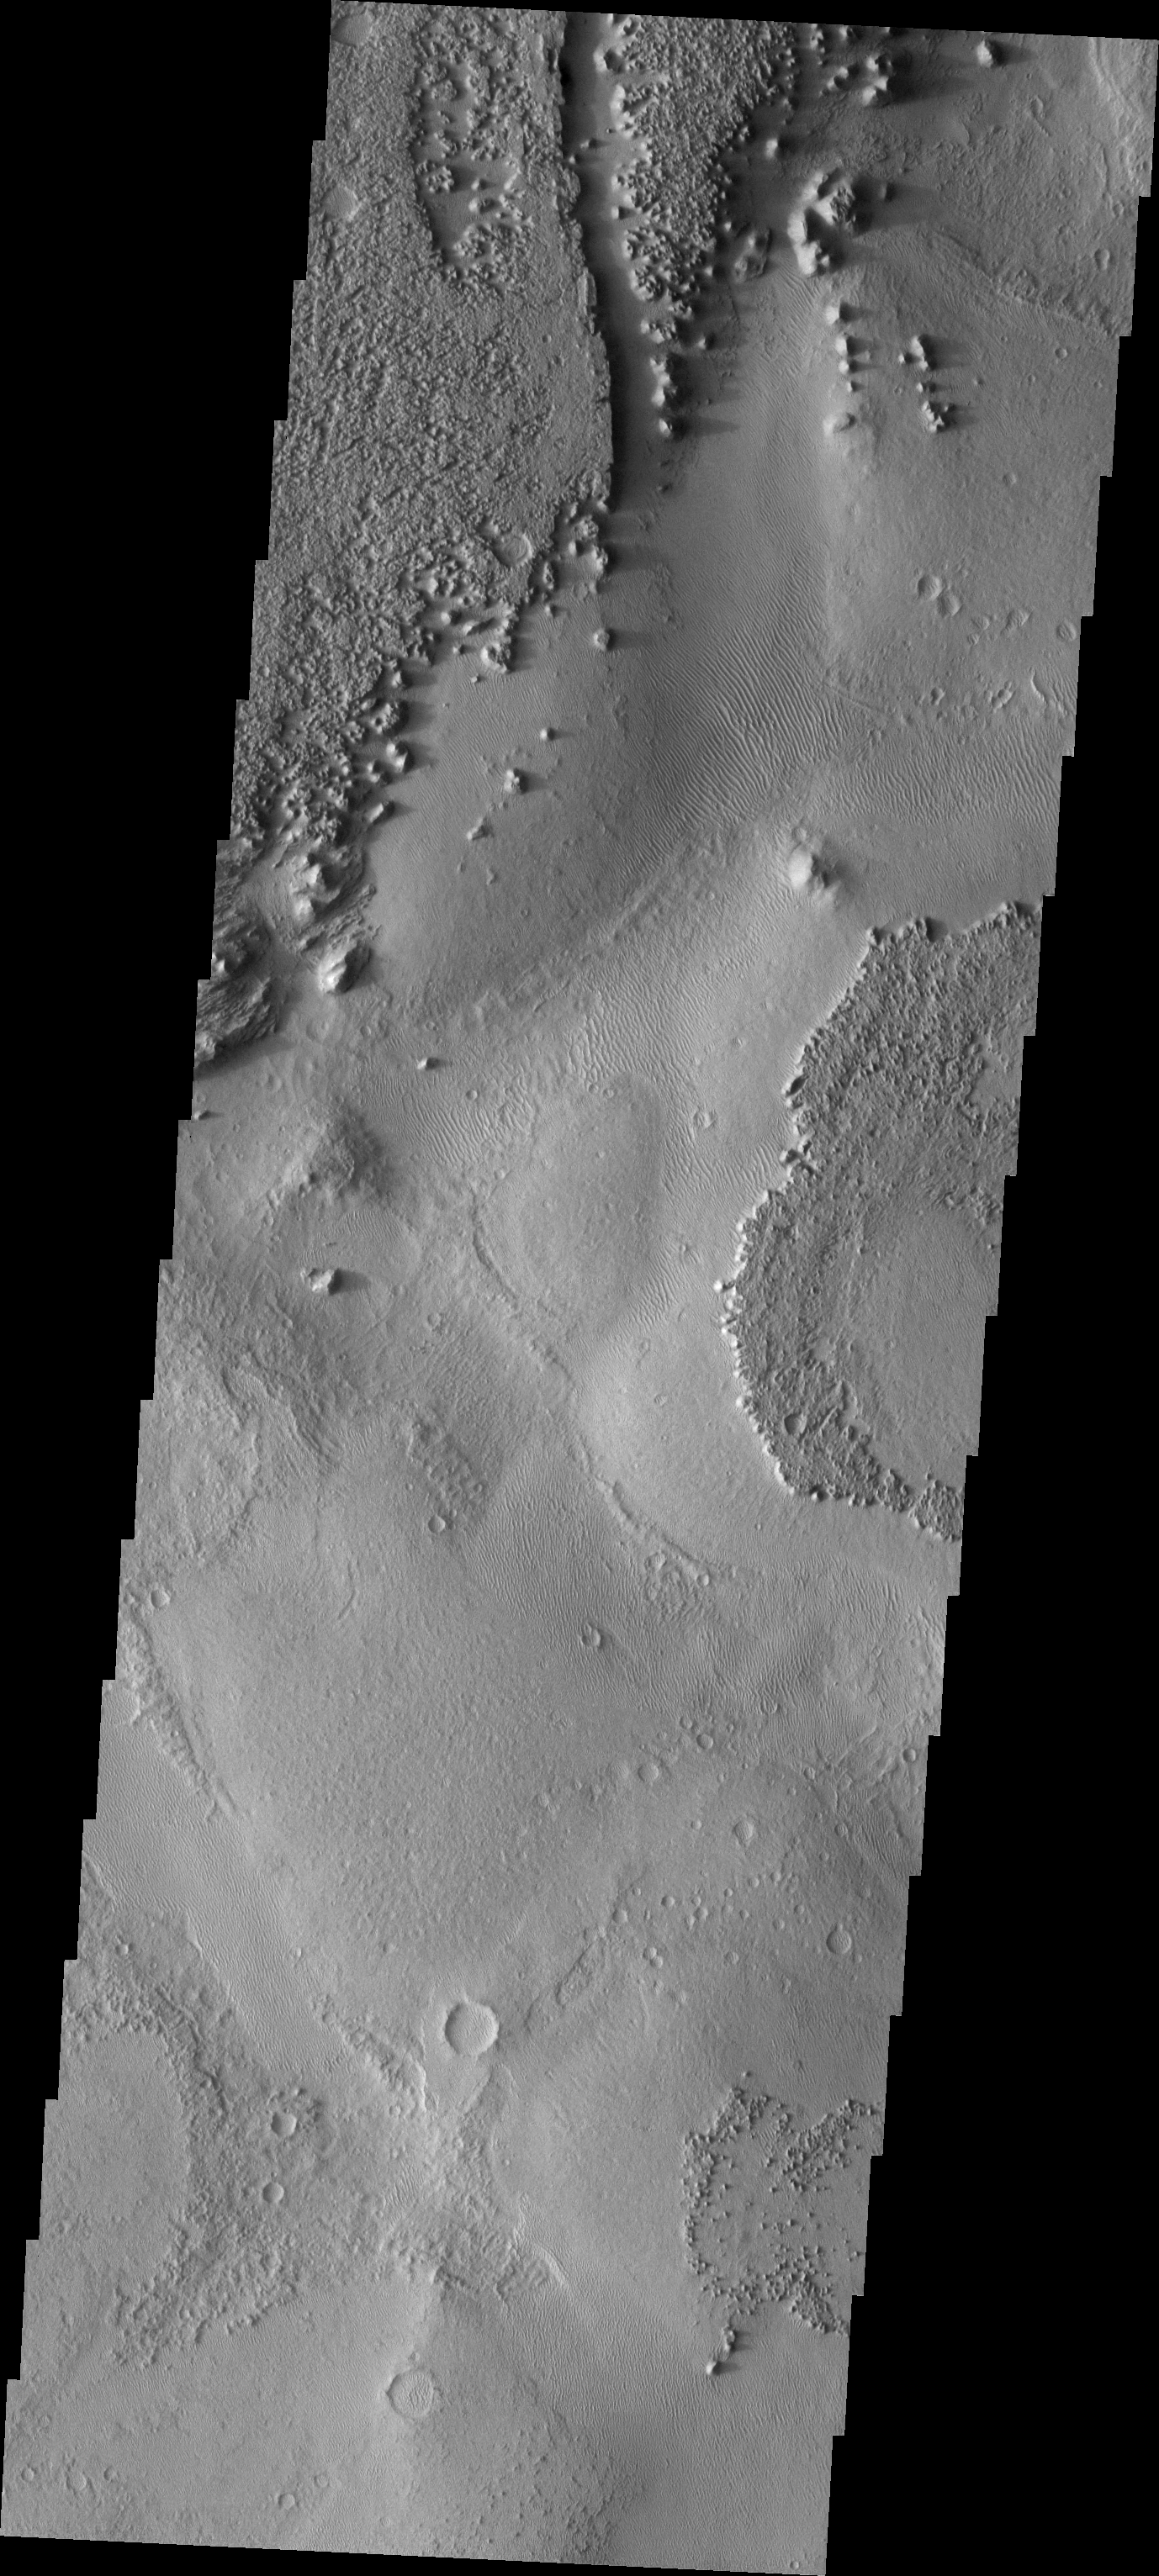

Zephyr = Wind

This image shows a small protion of Zephyris Planum, a region south of Elysium Planitia. Winds have scoured the region removing loose materials and scultping the rocks.

Image information: VIS instrument. Latitude -5.5N, Longitude 156.1E. 18 meter/pixel resolution.

Please see the THEMIS Data Citation Note for details on crediting THEMIS images.

Note: this THEMIS visual image has not been radiometrically nor geometrically calibrated for this preliminary release. An empirical correction has been performed to remove instrumental effects. A linear shift has been applied in the cross-track and down-track direction to approximate spacecraft and planetary motion. Fully calibrated and geometrically projected images will be released through the Planetary Data System in accordance with Project policies at a later time.

NASA’s Jet Propulsion Laboratory manages the 2001 Mars Odyssey mission for NASA’s Office of Space Science, Washington, D.C. The Thermal Emission Imaging System (THEMIS) was developed by Arizona State University, Tempe, in collaboration with Raytheon Santa Barbara Remote Sensing. The THEMIS investigation is led by Dr. Philip Christensen at Arizona State University. Lockheed Martin Astronautics, Denver, is the prime contractor for the Odyssey project, and developed and built the orbiter. Mission operations are conducted jointly from Lockheed Martin and from JPL, a division of the California Institute of Technology in Pasadena.

Credit: NASA/JPL/ASU